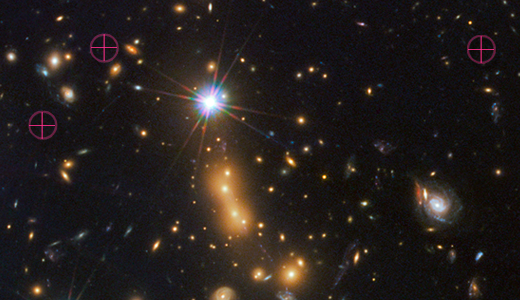

Distant Galaxy Lensed by Cluster MACS J0647

In this image, astronomers use NASA's Hubble Space Telescope and a cosmic zoom lens to uncover the farthest known galaxy in the universe.

The newly discovered galaxy, named MACS0647-JD, is very young and only a tiny fraction of the size of our Milky Way. The object is observed 420 million years after the big bang, when the universe was 3 percent of its present age of 13.7 billion years. The inset at left shows a close-up of the young dwarf galaxy.

This is the latest discovery from a large program that uses massive clusters of galaxies as natural zoom lenses to reveal distant galaxies in the early universe. Called the Cluster Lensing And Supernova survey with Hubble (CLASH), the program allows astronomers to use the gravity of massive galaxy clusters to magnify distant galaxies behind them, an effect called gravitational lensing.

In this Hubble observation, astronomers used the massive galaxy cluster MACS J0647+7015 as the giant cosmic telescope. The bright yellow galaxies near the center of the image are cluster members. The cluster's gravity boosted the light from the faraway galaxy, making its image appear approximately eight times brighter than it otherwise would. The gravitational lensing technique allowed astronomers to detect the galaxy more efficiently and with greater confidence. Without the cluster's magnification powers, astronomers would not have seen this remote galaxy.

This image is a composite taken with Hubble's Wide Field Camera 3 and the Advanced Camera for Surveys. The observations were taken Oct. 5 and Nov. 29, 2011.

Credit: NASA, ESA, M. Postman and D. Coe (STScI), and the CLASH Team